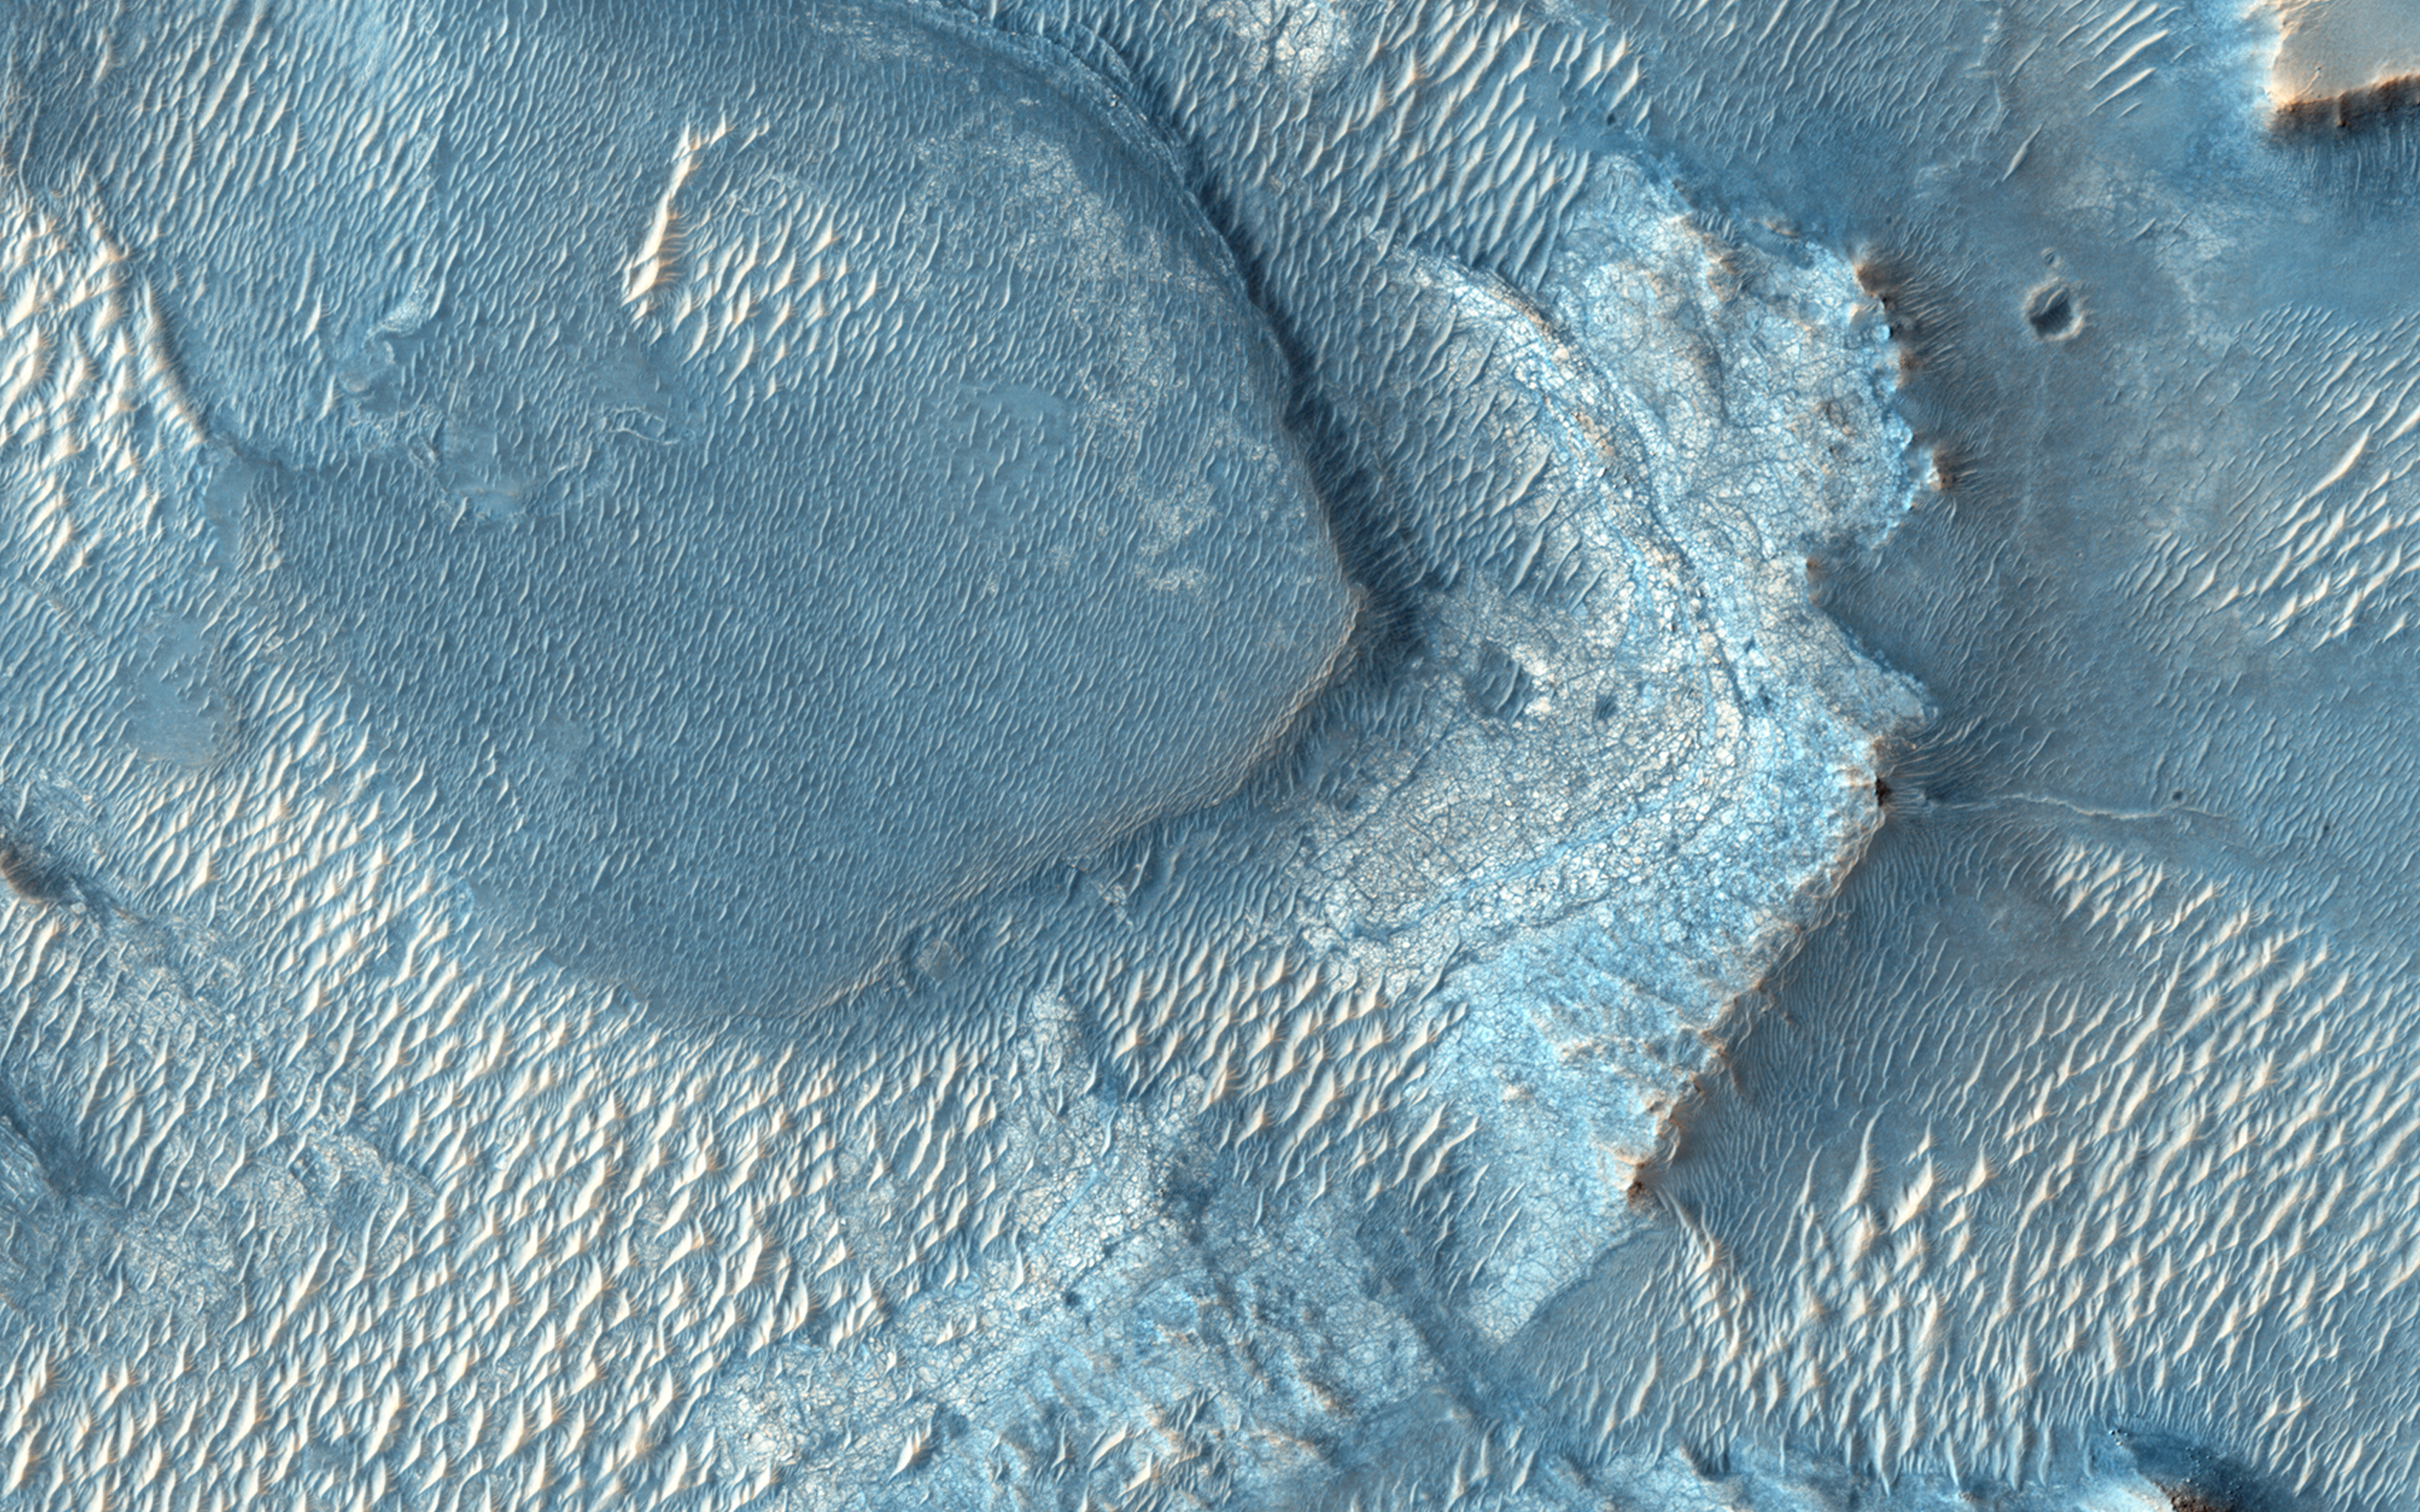

A Large, Banded Angular Fragment in Nili Fossae

In a Context Camera (CTX) image, there is a large angular fragment that appears to have light and dark-toned bands. HiRISE images of similar fragments nearby also show this banding, and the resolution of our camera may help determine what these layers are.

Nili Fossae was once considered a potential landing spot for the Mars Science Laboratory, and has one of the largest, most diverse exposures of clay minerals. Clay minerals contain water in their mineral structure and may preserve organic materials.

HiRISE is one of six instruments on NASA’s Mars Reconnaissance Orbiter. The University of Arizona, Tucson, operates HiRISE, which was built by Ball Aerospace & Technologies Corp., Boulder, Colo. NASA’s Jet Propulsion Laboratory, a division of the California Institute of Technology in Pasadena, manages the Mars Reconnaissance Orbiter Project for NASA’s Science Mission Directorate, Washington.

Credit: NASA/JPL-Caltech/Univ. of Arizona